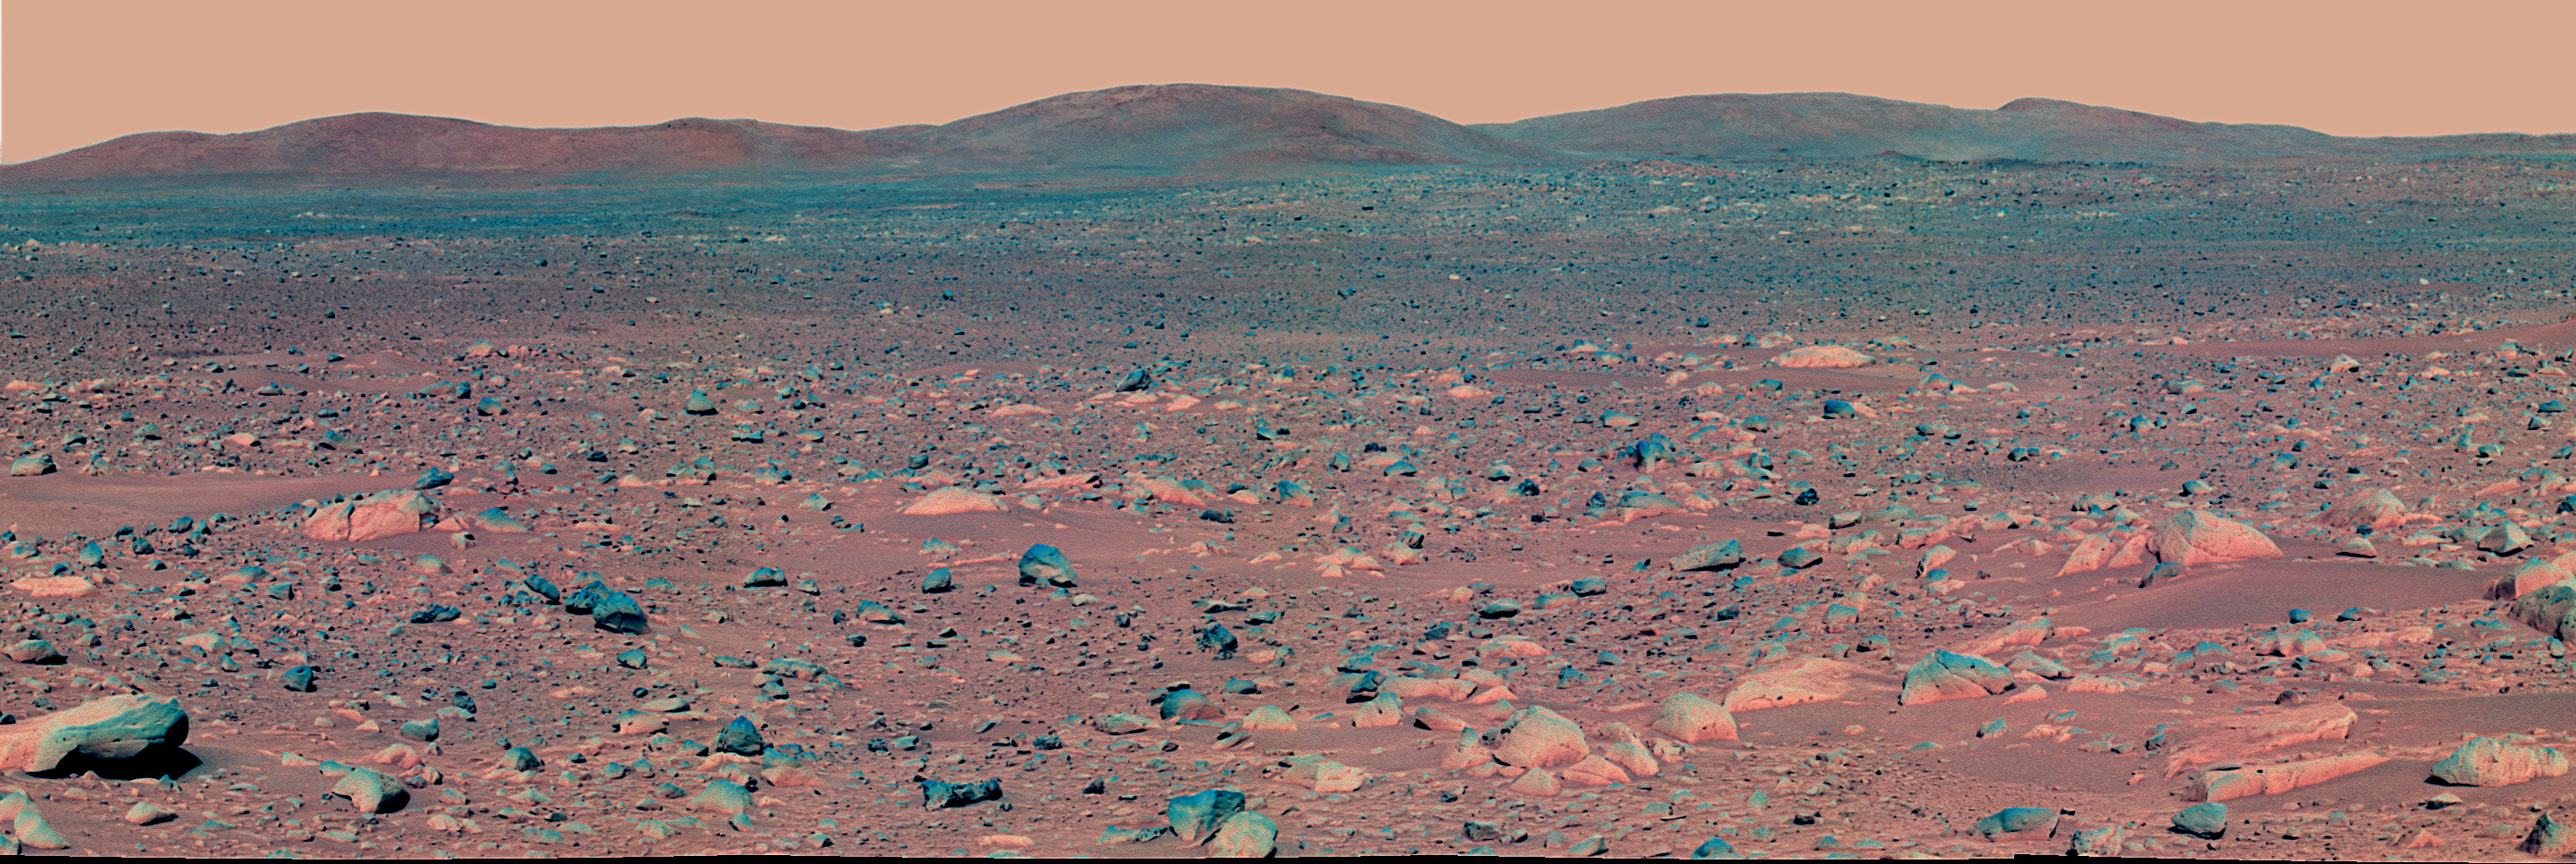

Heading for the Hills

This enhanced false-color mosaic image from the Mars Exploration Rover Spirit panoramic camera shows the view acquired after the rover drove approximately 50.2 meters (165 feet) on the martian afternoon of sol 89 (April 3, 2004). The view shows the direction of the rover’s future drive destination. In the distance are the eastern-lying “Columbia Hills.” This image was assembled from images in the panoramic camera’s near-infrared (750 nanometer), green (530 nanometer), and violet (432 nanometer) filters. The colors have been exaggerated to enhance the differences between cleaner and dustier rocks, and lighter and darker soils.

Credit: NASA/JPL/Cornell